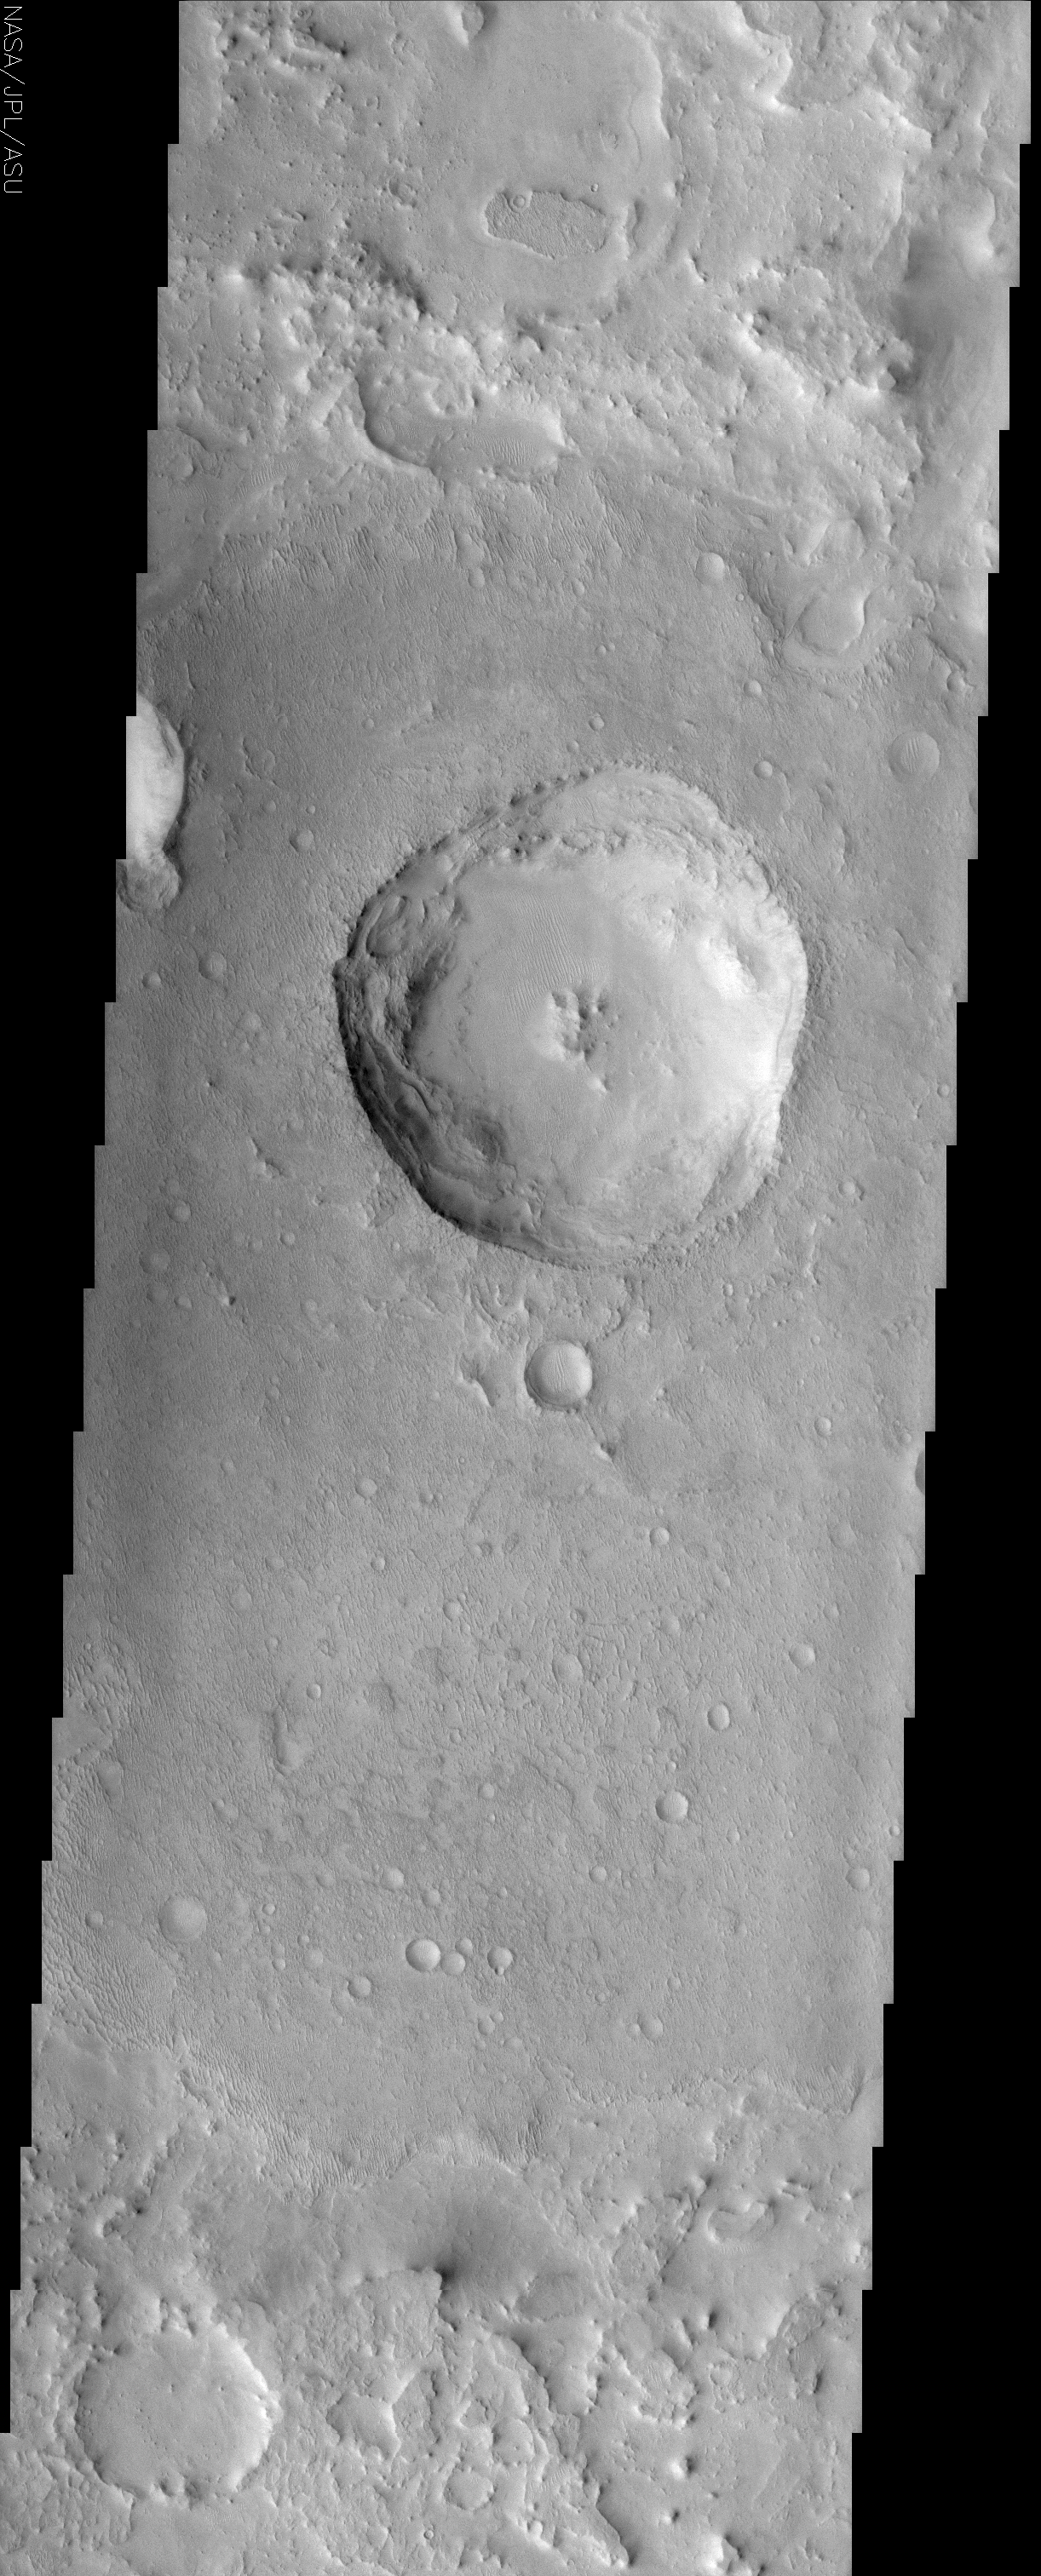

Northern Arabia Etched Terrain

(Released 23 May 2002)
The Science
Many places on Mars display scabby, eroded landscapes that commonly are referred to as etched terrain. These places have a ragged, tortured look that reveals a geologic history of intense deposition and erosion. This THEMIS image shows such a place. Here a 10 km diameter crater is superposed on the floor of a 40 km diameter crater, most of which is outside of the image but apparent in the MOLA context image. The rugged crater rim material intermingles with low, flat-topped mesas and layers with irregular outlines along with dune-like ridges on many of the flat surfaces. The horizontal layers that occur throughout the scene at different elevations are evidence of repeated episodes of deposition. The apparent ease with which these deposits have been eroded, most likely by wind, suggests that they are composed of poorly consolidated material. Air-fall sediments are the likely candidate for this material rather than lava flows. The dune-like ridges are probably inactive granule ripples produced from the interaction of wind and erosional debris. The large interior crater displays features that are the result of deposition and subsequent erosion. Its raised rim is barely discernible due to burial while piles and blocks of slumped material along the interior circumference attest to the action of erosion. Some of the blocks retain the same texture as the surrounding undisrupted surface. It appears as if the crater had been buried long enough for the overlying material to be eroded into the texture seen today. Then at some point this overburden foundered and collapsed into the crater. Continuing erosion has caused the upper layer to retreat back from what was probably the original rim of the crater, producing the noncircular appearance seen today. The length of time represented by this sequence of events as well as the conditions necessary to produce them are unknown.

The Story
Have you ever seen an ink etching, where the artistic cross-hatching of lines creates the image of a town or a landscape? Click on the large THEMIS image above, and you’ll see why this scabby, eroded landscape is known as etched terrain. Etched terrain is found in lots of areas of Mars. These places have a ragged, tortured look that reveals a geologic history where material has been deposited and eroded away with great intensity over time.

Much of the terrain looks like peeling, layered-on paint. In a sense, that’s what it’s all about. Deposits of dust and dirt settled down from the air in layer after uneven layer, while the wind kept eroding it away. Dune-like ridges also mark the surface in tiny ripples. Unlike the loose sand dunes we’re familiar with on Earth, these ridges are probably harder and more stationary, They are produced by long-term interactions between the sculpting, knife-like action of the Martian wind and the deposited materials of dust and “dirt” on the surface.

What we can also see in this image is a six-mile-wide crater. If you look at the context image to the right, you can see that it is actually a crater within a crater. The larger crater is about 24 miles wide in diameter. (Students! How many times bigger is the larger crater than the one that lies inside of it? If you look at the context image, you can get a really good sense of what “four times bigger” really means.)

What’s interesting about this crater is that it doesn’t have typical features known to many craters: it isn’t nice-and-neatly round and its raised rim is barely noticeable. That’s because there’s been a whole lot of depositing and eroding going on here too. After the impact crater formed, it was probably entirely buried by deposits over time. In fact, it was probably buried long enough for the overlying material to be eroded into the texture seen today. At some point, the load on top foundered and collapsed into the crater.

Around the inside circumference of the crater, you can see piles of slumped material (material that has slid downslope). Some of these blocks of material have the same texture as surrounding terrain that hasn’t been disrupted. That’s because of continuing erosion acting on all of these features. In the upper layers, continuing erosion has also caused a retreat from the original rim of the crater, producing the noncircular shape seen today.

Credit: NASA/JPL/Arizona State University